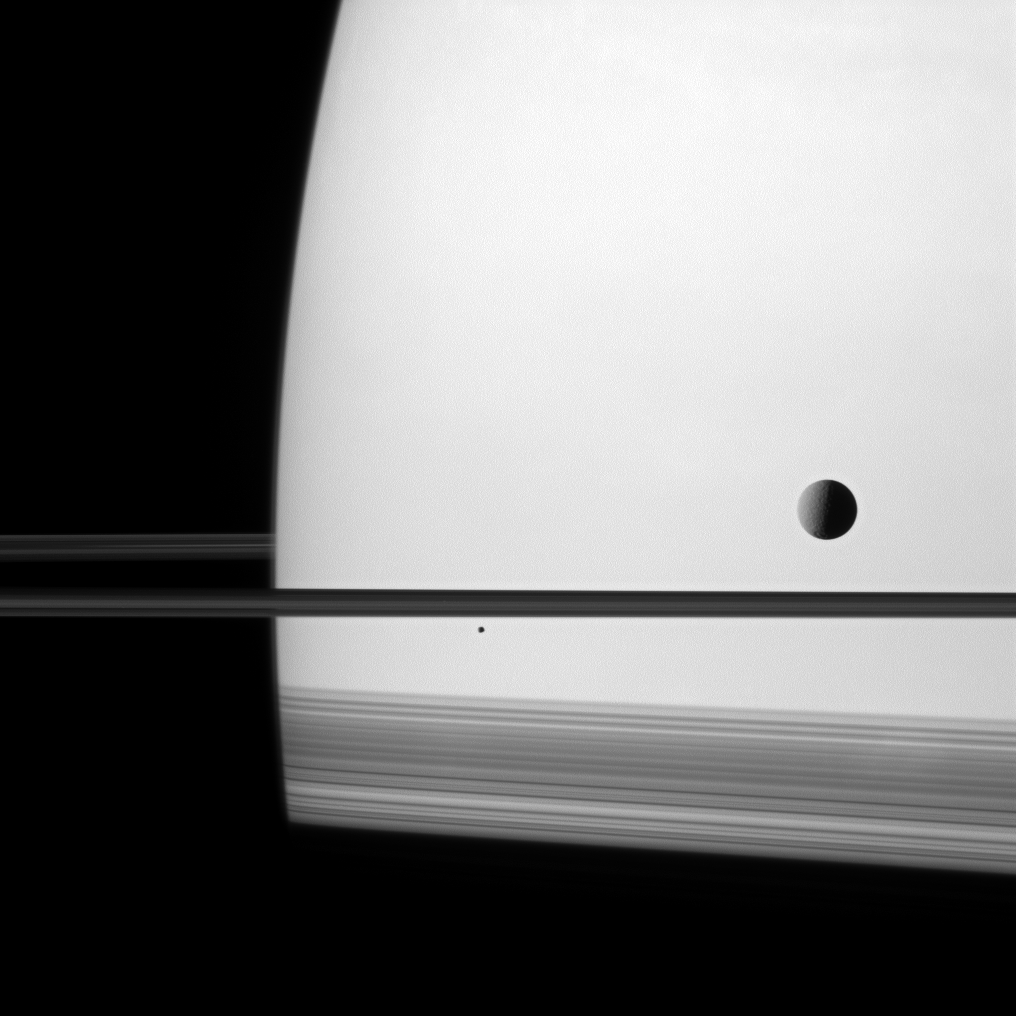

Cut Off by Shadows

Shadows cast by Saturn’s rings darken the southern hemisphere of the planet and give a truncated appearance to the bottom of this Cassini spacecraft image.

Saturn’s moon Tethys (1,062 kilometers, or 660 miles across) is part of this scene on the right. The smaller moon Epimetheus (113 kilometers, or 70 miles across) completes this composition and can be seen below the center of the image.

This view looks toward the northern, sunlit side of the rings from just above the ringplane. Lit terrain seen on Tethys is on the area between the trailing hemisphere and anti-Saturn side of the moon.

The image was taken with the Cassini spacecraft narrow-angle camera on March 8, 2011 using a spectral filter sensitive to wavelengths of visible red light centered at 619 nanometers. The view was obtained at a distance of approximately 3.2 million kilometers (2 million miles) from Saturn and at a Sun-Saturn-spacecraft, or phase, angle of 87 degrees. Scale on Saturn is 19 kilometers (12 miles) per pixel.

The Cassini-Huygens mission is a cooperative project of NASA, the European Space Agency and the Italian Space Agency. The Jet Propulsion Laboratory, a division of the California Institute of Technology in Pasadena, manages the mission for NASA’s Science Mission Directorate, Washington, D.C. The Cassini orbiter and its two onboard cameras were designed, developed and assembled at JPL. The imaging operations center is based at the Space Science Institute in Boulder, Colo.

Credit: NASA/JPL/Space Science Institute